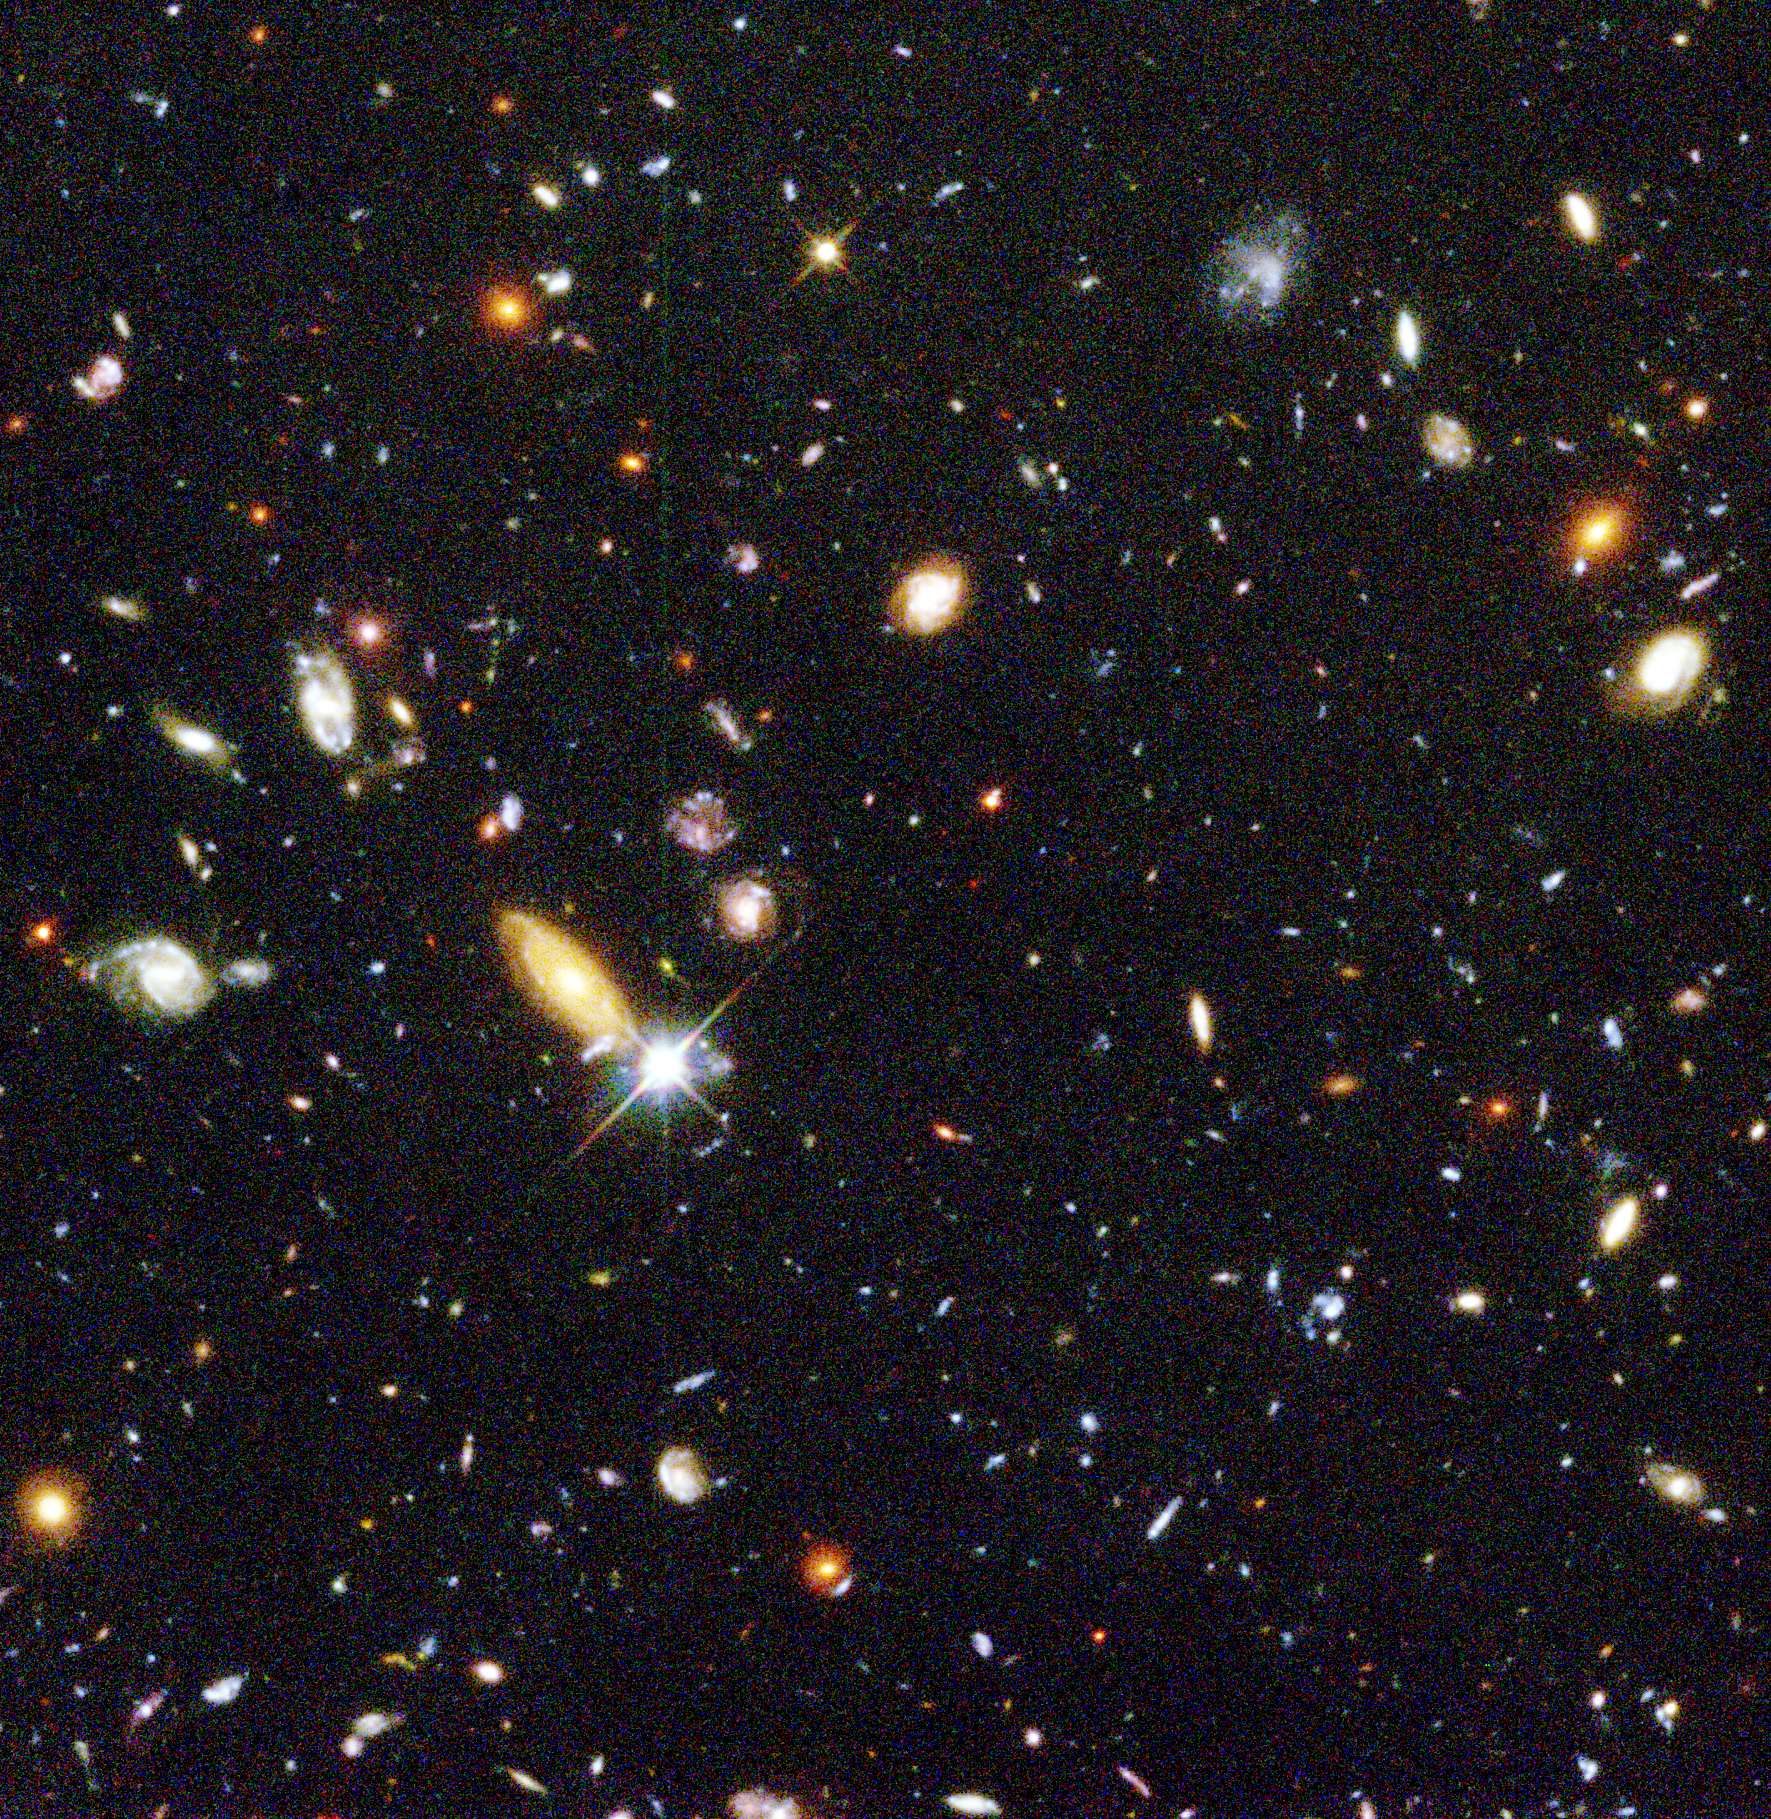

Hubble Deep Field Image Unveils Myriad Galaxies Back to the Beginning of Time

Several hundred never before seen galaxies are visible in this “deepest-ever” view of the universe, called the Hubble Deep Field (HDF), made with NASA’s Hubble Space Telescope. Besides the classical spiral and elliptical shaped galaxies, there is a bewildering variety of other galaxy shapes and colors that are important clues to understanding the evolution of the universe. Some of the galaxies may have formed less that one billion years after the Big Bang.

Representing a narrow “keyhole” view all the way to the visible horizon of the universe, the HDF image covers a speck of sky 1/30th the diameter of the full Moon (about 25% of the entire HDF is shown here). This is so narrow, just a few foreground stars in our Milky Way galaxy are visible and are vastly outnumbered by the menagerie of far more distant galaxies, some nearly as faint as 30th magnitude, or nearly four billion times fainter than the limits of human vision. (The relatively bright object with diffraction spikes just left of center may be a 20th magnitude star.) Though the field is a very small sample of sky area it is considered representative of the typical distribution of galaxies in space because the universe, statistically, looks the same in all directions.

The image was assembled from many separate exposures (342 frames total were taken, 276 have been fully processed to date and used for this picture) with the Wide Field and Planetary Camera 2 (WFPC2), for ten consecutive days between December 18 to 28, 1995. This picture is from one of three wide-field CCD (Charged Coupled Device) detectors on the WFPC2.

This “true-color” view was assembled from separate images were taken in blue, red, and infrared light. By combining these separate images into a single color picture, astronomers will be able to infer—at least statistically—the distance, age, and composition of galaxies in the field. Bluer objects contain young stars and/or are relatively close, while redder objects contain older stellar populations and/or farther away.

Credit: NASA/JPL/STScI Hubble Deep Field Team